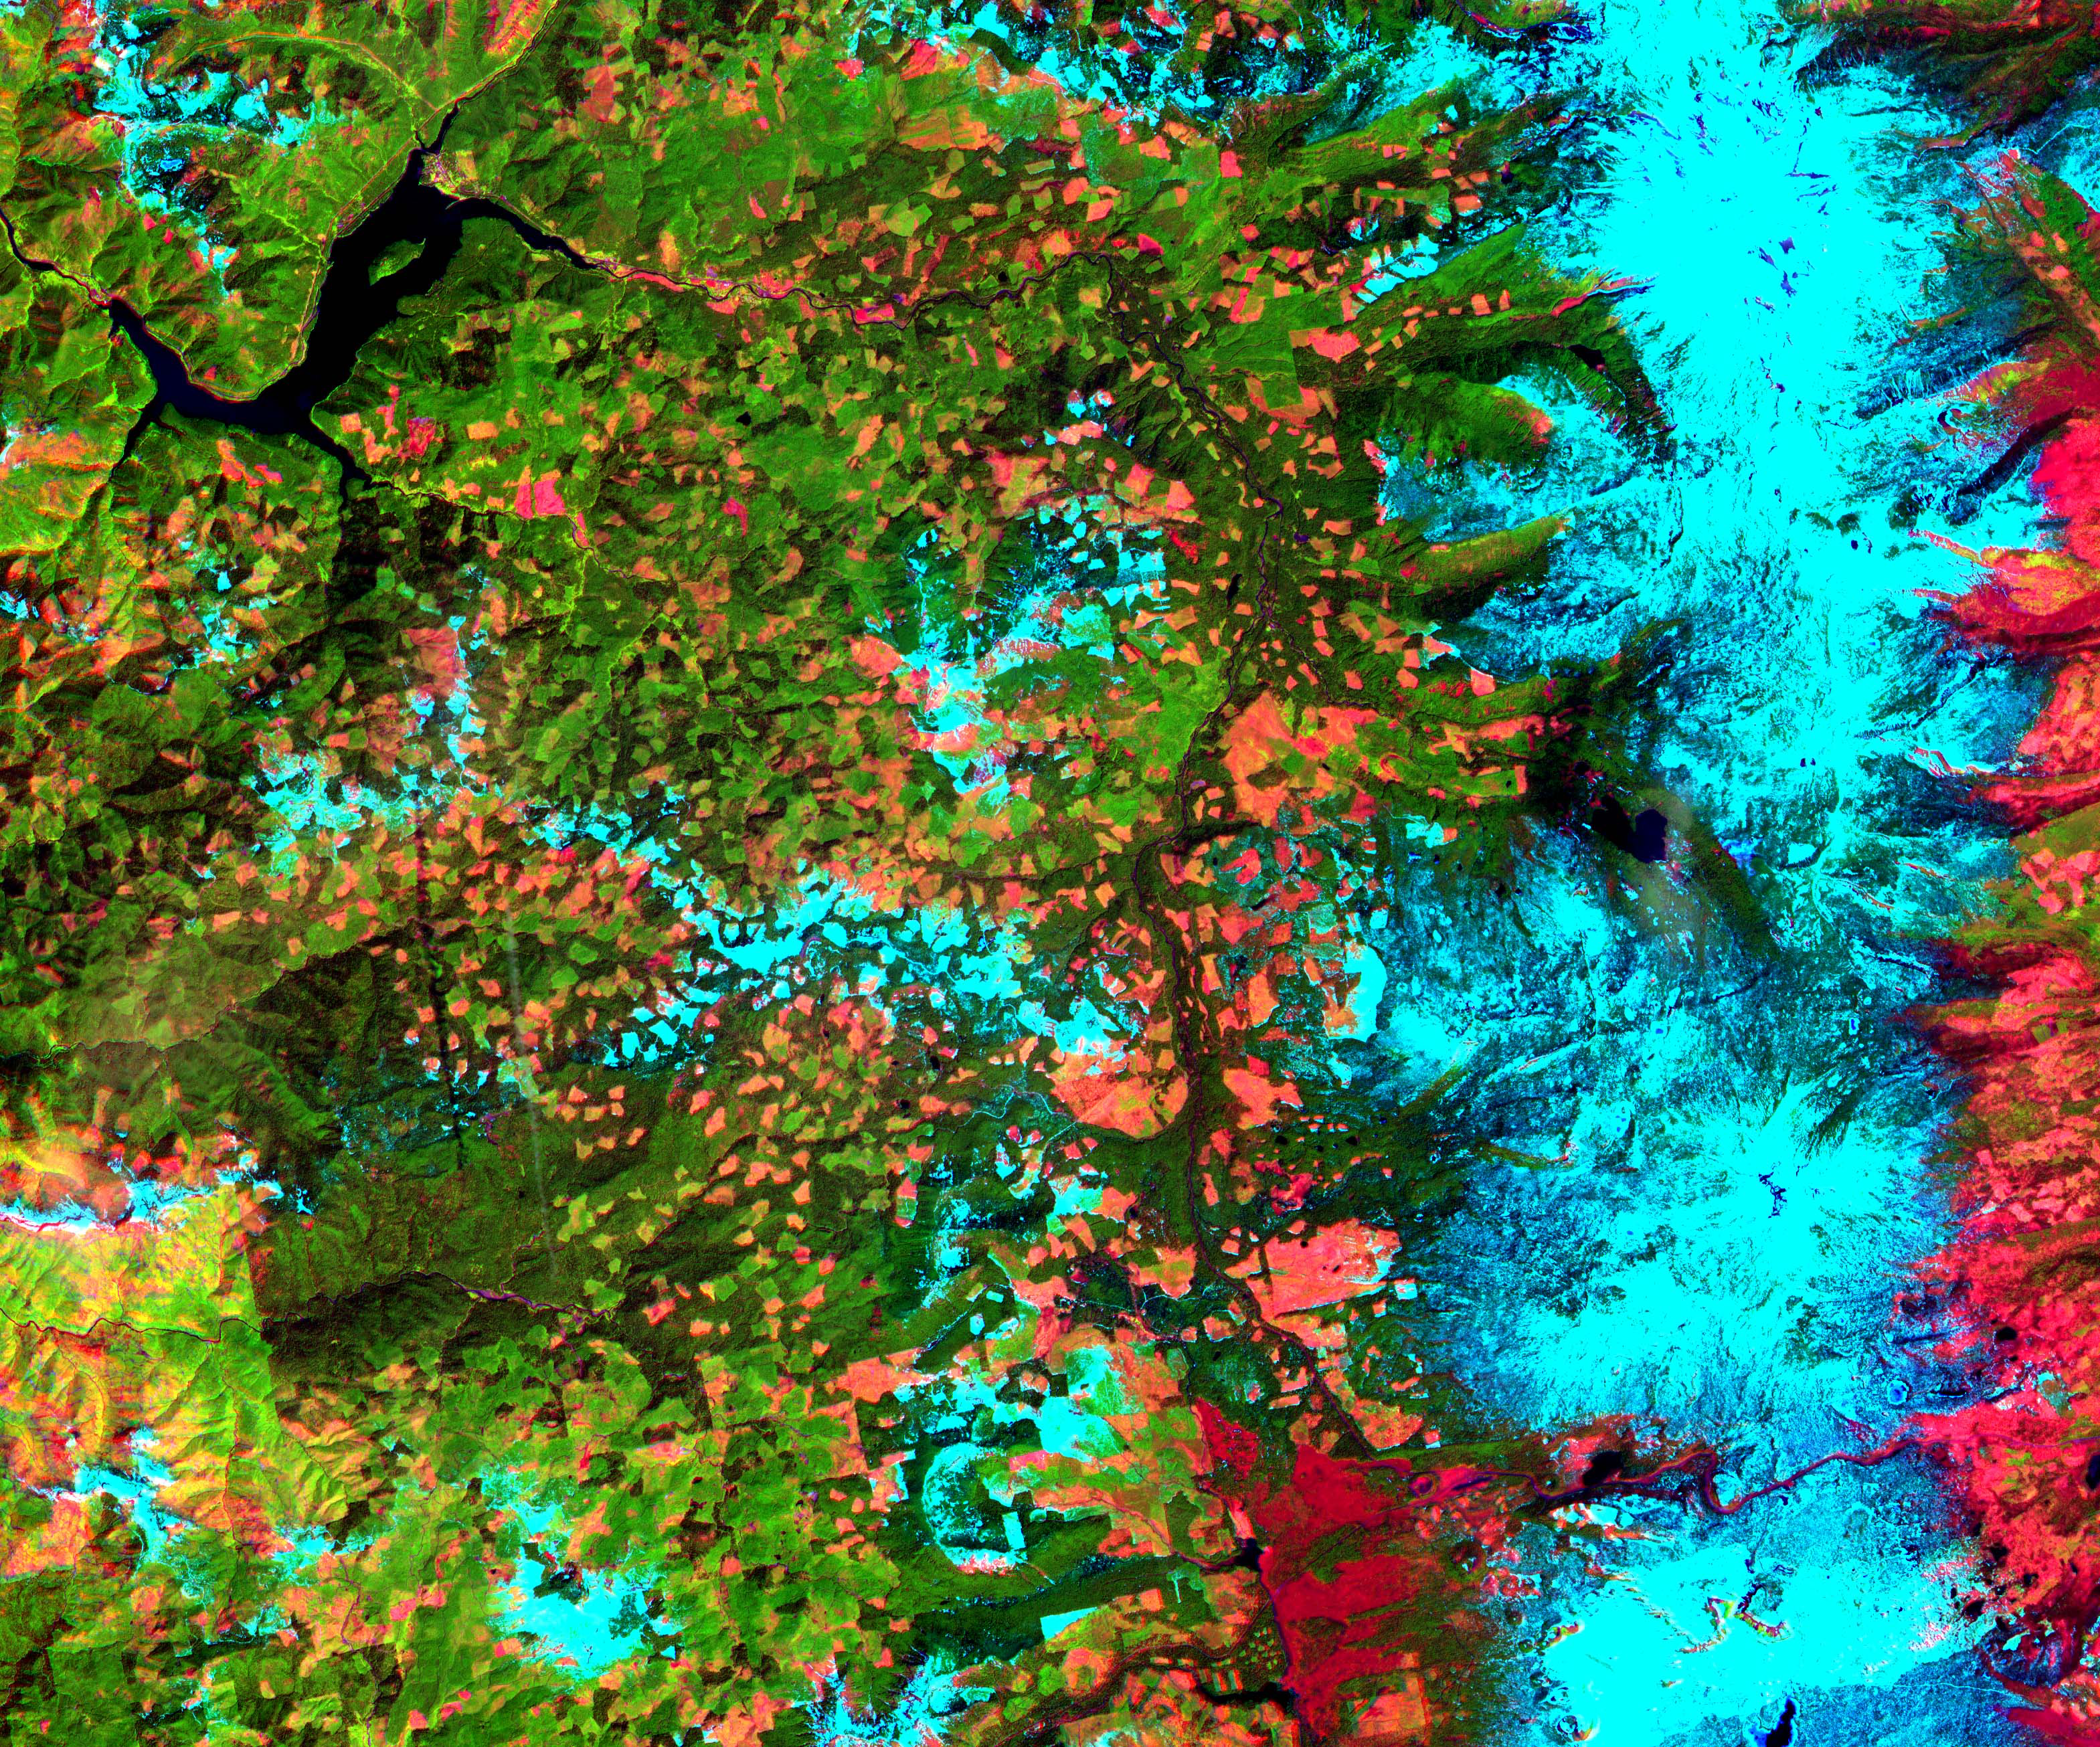

Oregon Forests

This 39 by 47 km ASTER sub-scene was acquired on May 20, 2000 and shows an area along the west side of the Cascade Range in west central Oregon. Bands 4, 3, and 2 were combined as red, green, and blue. In this composite, snow appears blue, forests are green, and clear-cut areas are orange-pink. The magnitude of logging operations is quite obvious, appearing as a checker board pattern. The image is centered at 44.6 degrees north latitude, 122.2 degrees west longitude.

The U.S. science team is located at NASA’s Jet Propulsion Laboratory, Pasadena, Calif. The Terra mission is part of NASA’s Science Mission Directorate.

Credit: NASA/GSFC/METI/ERSDAC/JAROS, and U.S./Japan ASTER Science Team